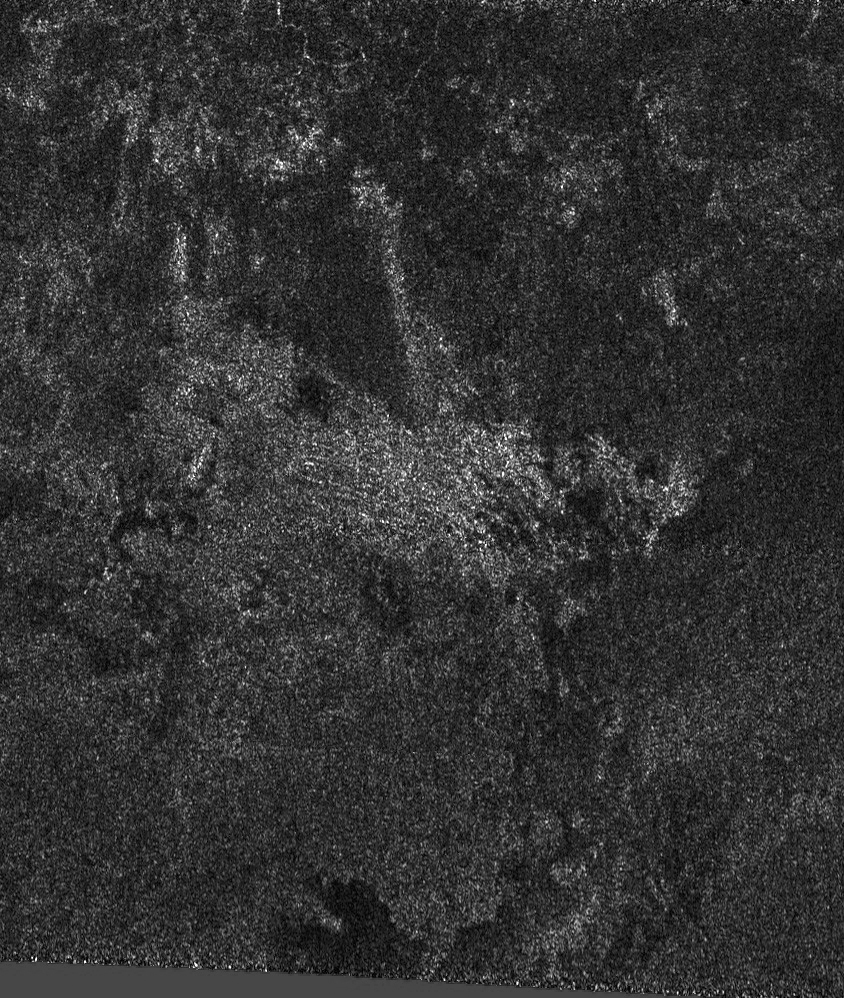

Follow the Arrow

As Cassini scientists work to understand the newly-exposed surface of Saturn’s largest moon, Titan, they have found an interesting arrowhead-shaped feature, shown in the center of this synthetic aperture radar image.

The feature is approximately 30 kilometers (19 miles) across, and it is formed from two straight lines that intersect. Looking more closely, one can distinguish other linear features that seem to follow the left side of the “arrow” and perhaps interact in some way with a dark spot. Straight lines may represent fractures or faults in the icy crust, or they may form from material that has flowed or has been shaped by wind, either recently or in the distant past.

The area shown is about 115 kilometers (71 miles) wide and 170 kilometers (106 miles) high and is located near 52 degrees north latitude and 73 degrees west longitude. This radar image is part of a larger strip of data acquired on Oct. 26, 2004, as Cassini passed Titan at a distance of 1,200 kilometers (746 miles).

The Cassini-Huygens mission is a cooperative project of NASA, the European Space Agency and the Italian Space Agency. The Jet Propulsion Laboratory, a division of the California Institute of Technology in Pasadena, manages the Cassini-Huygens mission for NASA’s Science Mission Directorate, Washington, D.C. The radar instrument team is based at JPL, working with team members from the United States and several European countries. In particular, the radar antenna assembly was a contribution of the Italian Space Agency.

Credit: NASA/JPL-Caltech/ASI